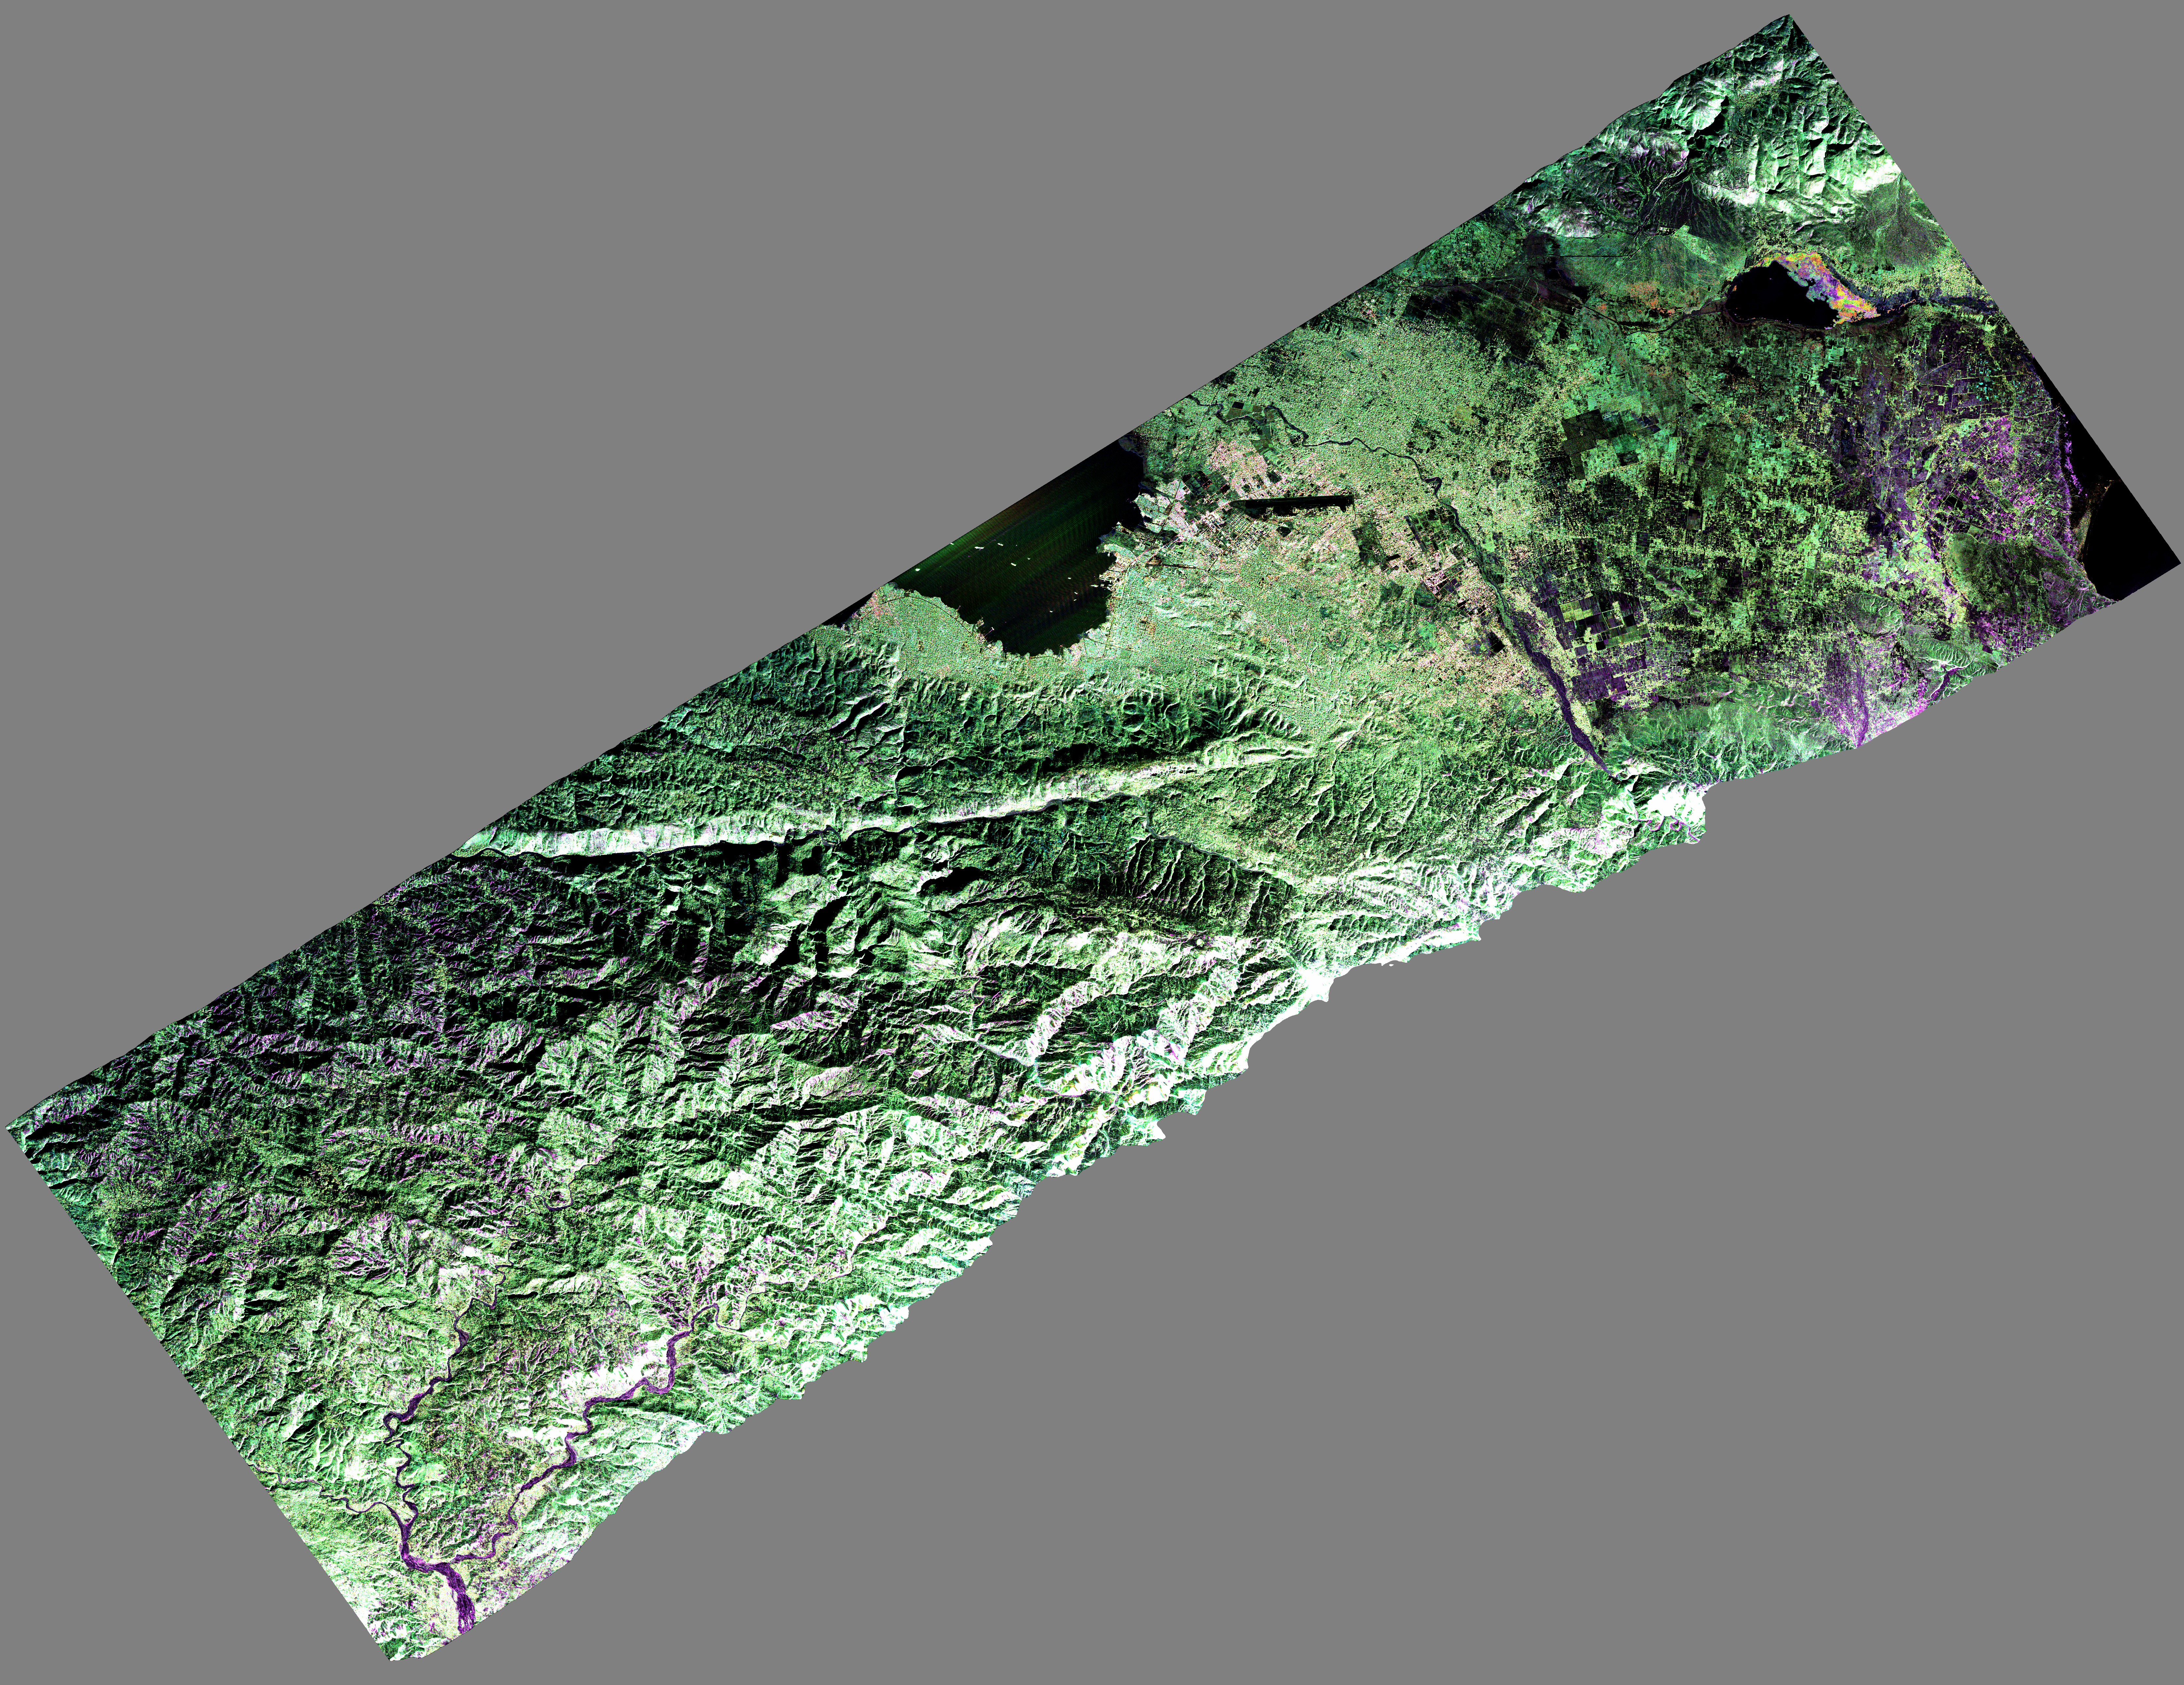

NASA Airborne Radar Captures Its First Images of Post-Quake Haiti

NASA’s Uninhabited Aerial Vehicle Synthetic Aperture Radar (UAVSAR) captured this false-color composite image of the city of Port-au-Prince, Haiti, and the surrounding region on Jan. 27, 2010. Port-au-Prince is visible near the center of the image (denoted by the yellow arrow on the annotated image above). The large dark line running east-west near the city is the main airport. UAVSAR left NASA’s Dryden Flight Research Center in Edwards, Calif., Jan. 25, 2010, aboard a modified NASA Gulfstream III aircraft on a three-week campaign that will also take it to Central America.

Shortly before 5 p.m. local time on Jan. 12, 2010, a magnitude 7.0 earthquake struck southern Haiti. The earthquake’s epicenter was about 25 kilometers (15 miles) west-southwest of Port-au-Prince, close to the west (left) edge of this image. The large linear east-west valley in the mountains south of the city is the location of the major active fault zone responsible for the earthquake: the Enriquillo-Plantain Garden fault (denoted by the black arrow on the annotated image above). The fault extends from the western tip of Haiti past Port-au-Prince into the Dominican Republic to the east of this image. Historical records show that the southern part of Haiti was struck by a series of large earthquakes in the 1700s, and geologists believe those were also caused by ruptures on this fault zone.

Satellite interferometric synthetic aperture radar measurements show that the Jan. 12 earthquake ruptured a segment of the fault extending from the epicenter westward over a length of about 40 kilometers (25 miles), leaving the section of the fault in this image unruptured. The Jan. 12 earthquake has increased the stress on this eastern section of the fault south of Port-au-Prince and the section west of the rupture. This has significantly increased the risk of a future earthquake, according to a recent report by the U.S. Geological Survey.

The colors in the image reflect the three different UAVSAR radar polarizations: HH (horizontal transmit, horizontal receive) is colored red; VV (vertical transmit, vertical receive) is colored blue; and HV (horizontal transmit, vertical receive) is colored green. Like a pair of Polaroid sunglasses, these images are sensitive to different parts of the radar signal that is reflected back from Earth’s surface. The HV polarization is sensitive to multiple scattering that typically occurs in vegetation – this gives the hills a green color. VV polarization is sensitive to scattering from surfaces – this gives a bluish tint to water and non-vegetated soil. Finally, HH polarization is sensitive to structures and vertical tree trunks – this gives some urban areas and vegetated regions a reddish tint. The image is roughly 20 kilometers (12.5 miles) wide in the northwest-southeast direction. North is up and radar illumination is from the southeast.

This image will be combined with other images of the same area to be acquired later this month and in the future in order to measure the motion of Earth’s surface during the time between images using a technique called interferometry. The interferometric measurements will allow scientists to study the pressures building up and being released on the fault at depth.

UAVSAR is a reconfigurable polarimetric L-band synthetic aperture radar (SAR) specifically designed to acquire airborne repeat track SAR data for differential interferometric measurements. For more information about radar polarimetry, see http://www.ccrs.nrcan.gc.ca/resource/tutor/polarim/index_e.php. The radar will eventually be flown aboard an uninhabited, remote-piloted aircraft such as the Northrop Grumman Global Hawk. The radar was built at JPL with funding by NASA’s Earth Science Technology Office. UAVSAR is managed and operated by JPL under contract with NASA’s Science Mission Directorate, Washington, D.C.

Credit: NASA/JPL